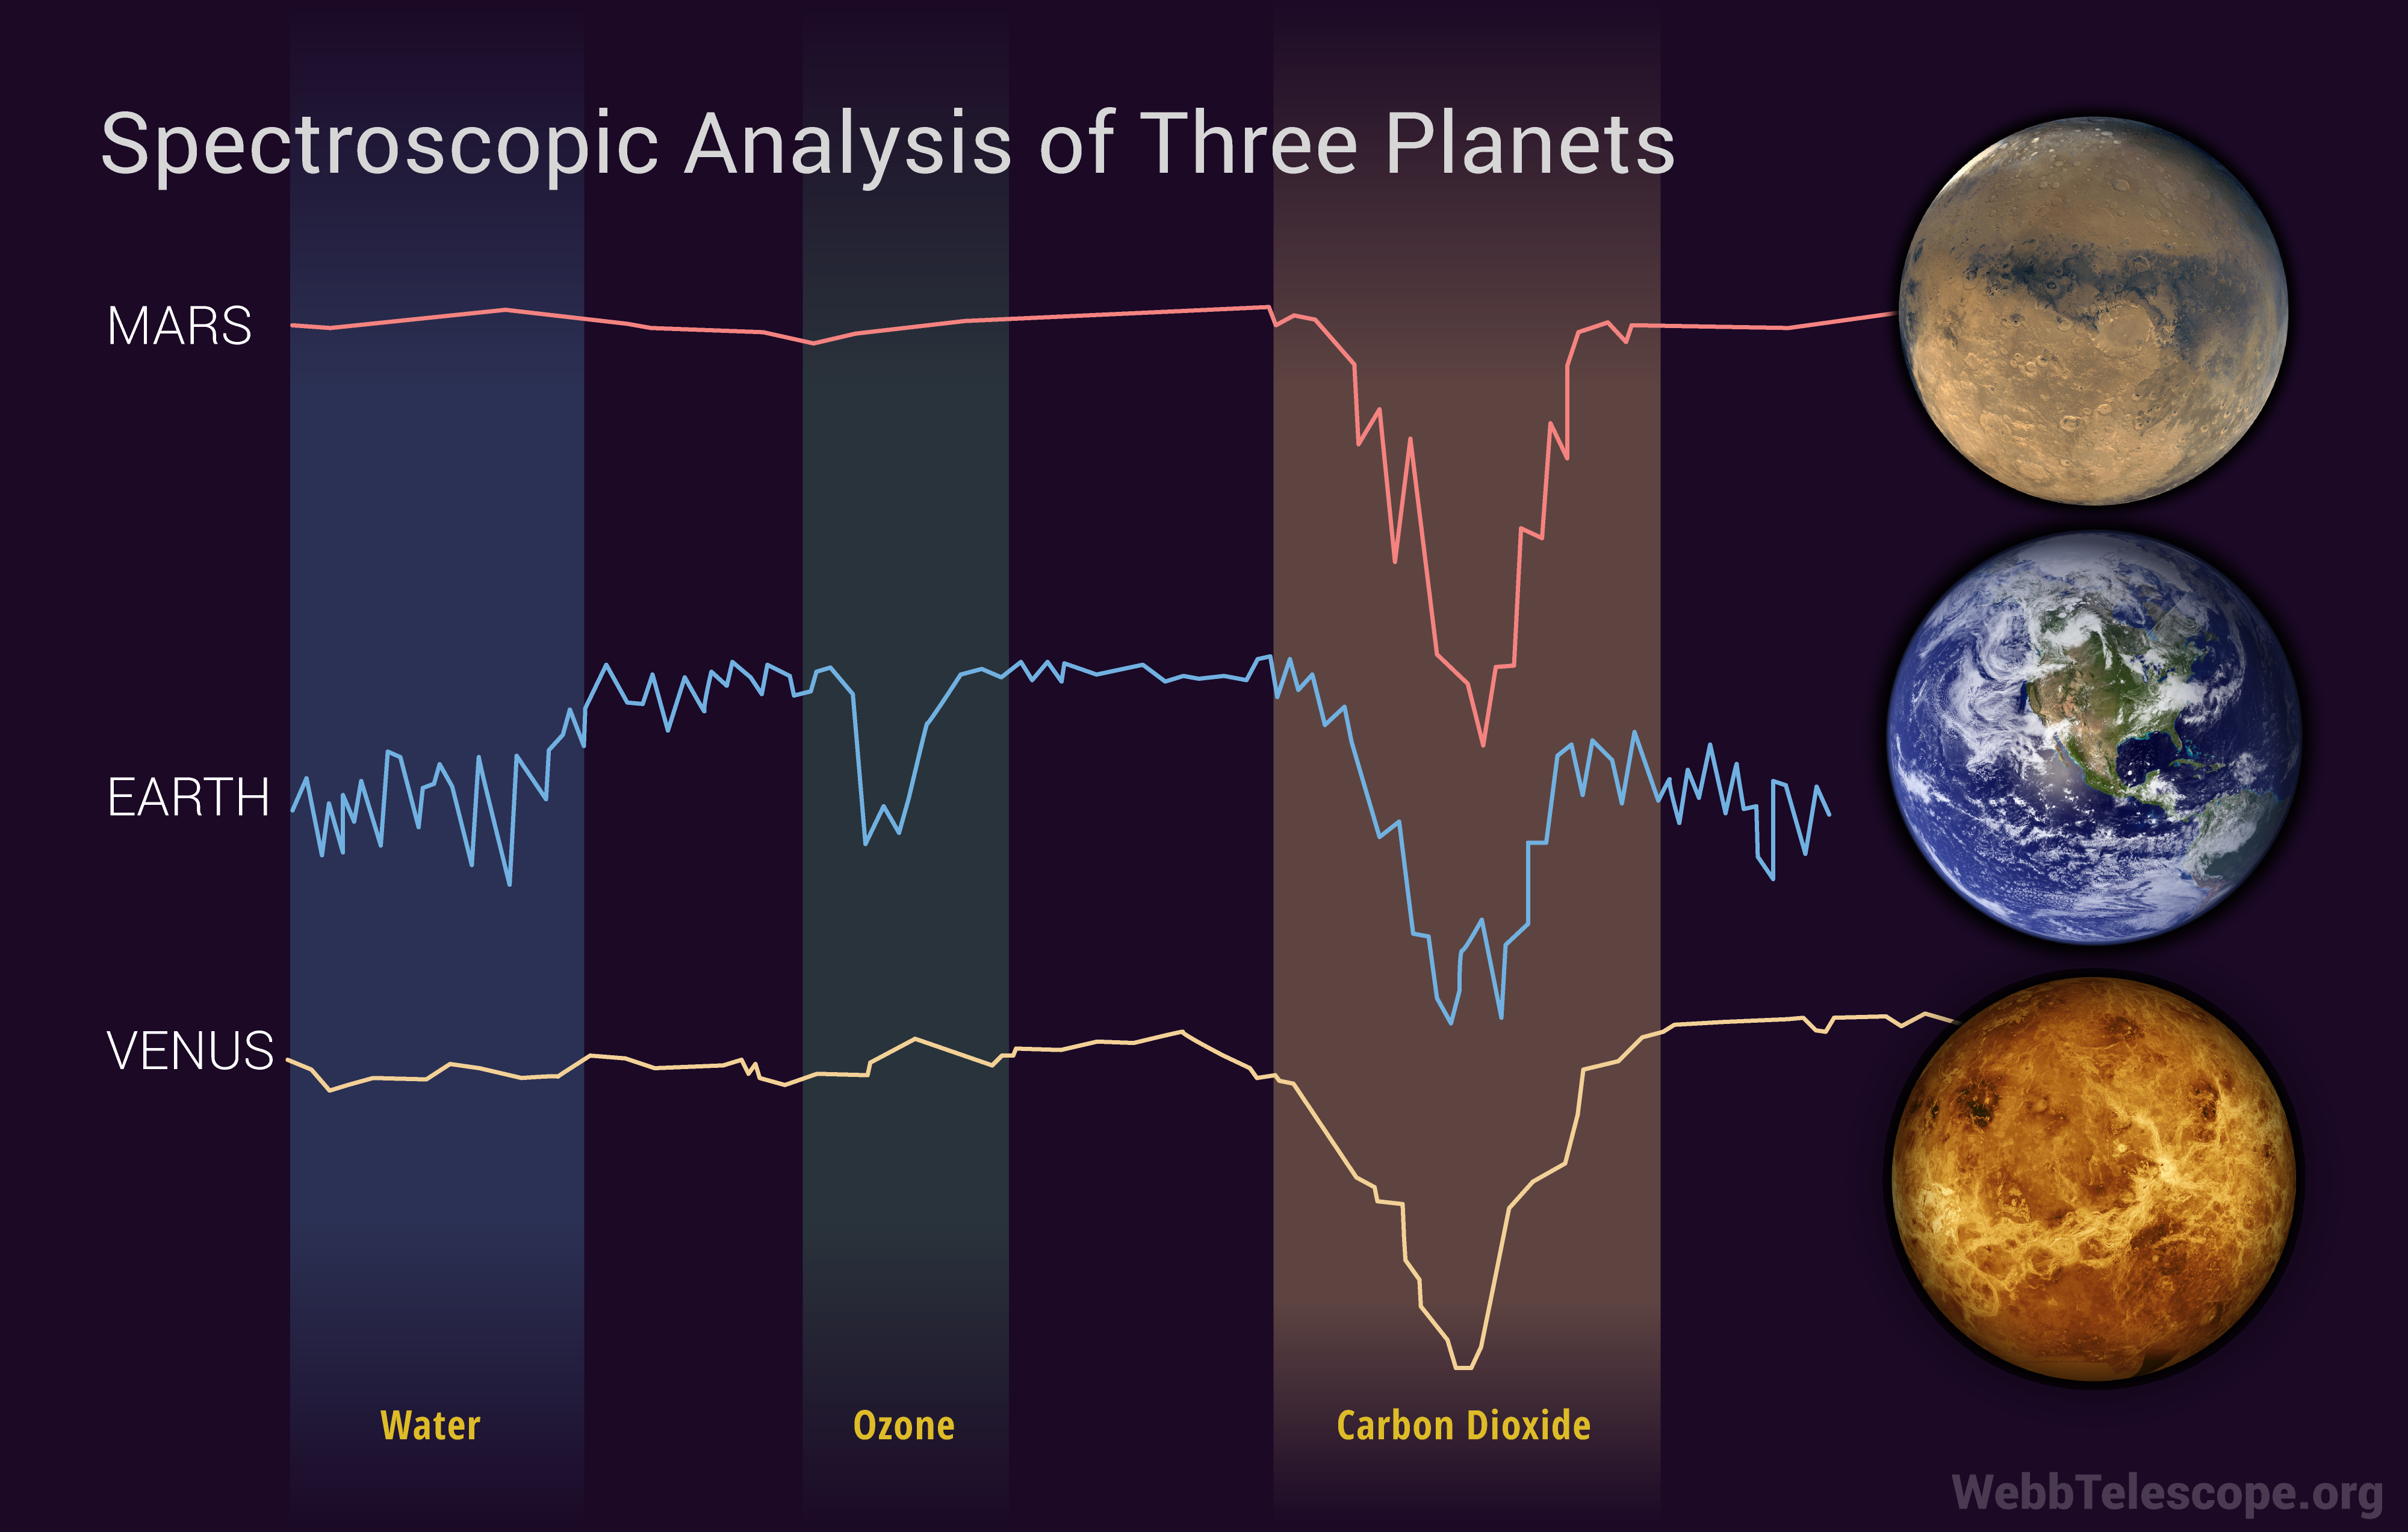

Spectroscopic Analysis of Three Planets

Spectroscopy can identify planets capable of supporting life. Note the differences between the spectroscopic data of these three solar system planets; Mars, Earth, and Venus. Dips indicate varying types of gases in their atmospheres. Although all three planets show a significant dip in the spectroscopic data for carbon dioxide, only Earth clearly shows the presence of water, ozone, and carbon dioxide.

Credit: Image: NASA, ESA, CSA, Christine Klicka (STScI)